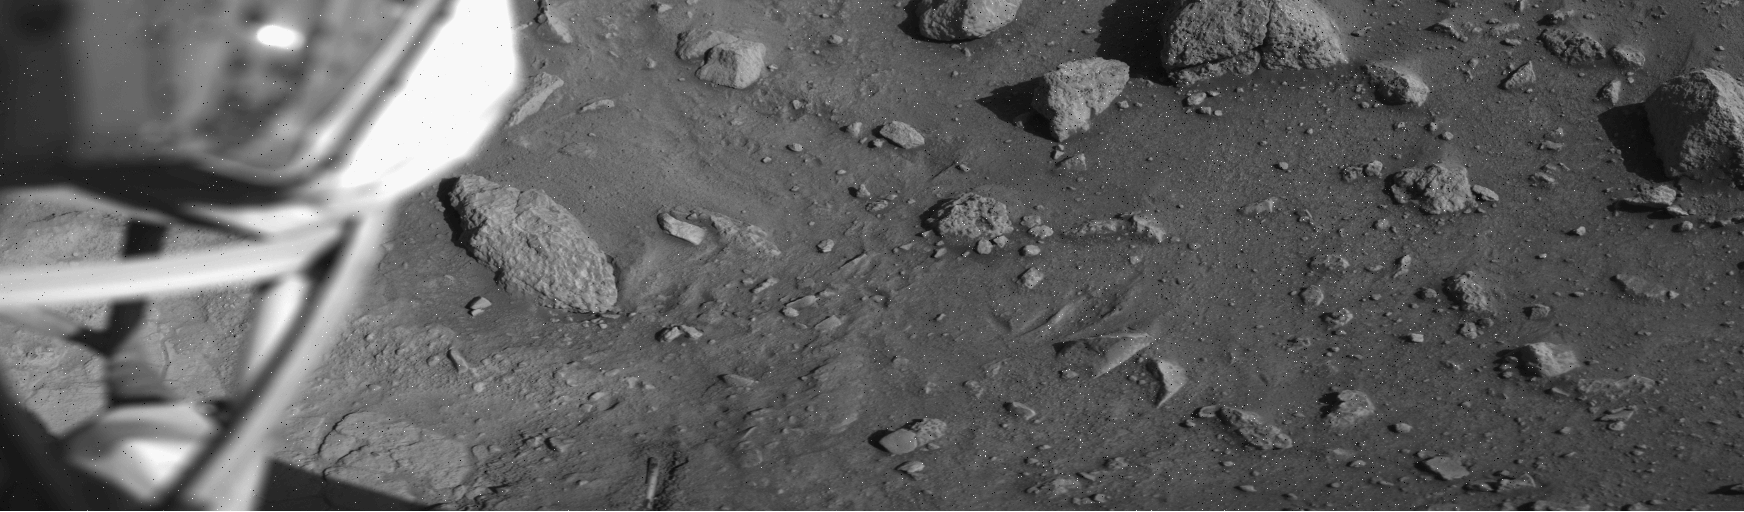

Mars Surface near Viking Lander 1 Footpad

This image, which has been flipped horizontally, was taken by Viking Lander 1 on August 1, 1976, 12 sols after landing. Much like images that have returned from Phoenix, the soil beneath Viking 1 has been exposed due to exhaust from thruster engines during descent. This is visible to the right of the struts of Viking’s surface-sampler arm housing, seen on the left.

Credit: NASA/JPL